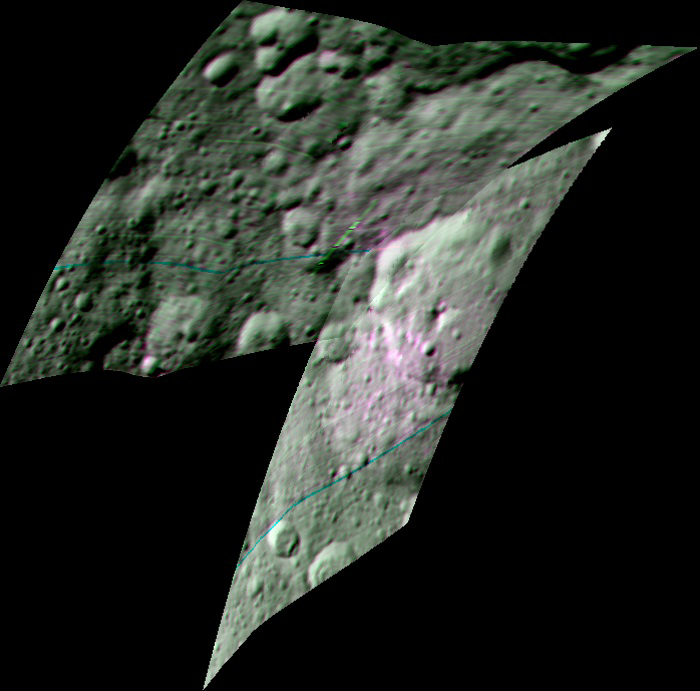

Ernutet Crater and Organic Material Detections

This enhanced color composite image from Dawn’s visible and infrared mapping spectrometer shows the area around Ernutet Crater on Ceres. The instrument detected the evidence of organic materials in this area, as reported in a 2017 study in the journal Science. In this view, areas that appear pink with respect to the background appear to be rich in organics, and green areas are where organic material appears to be less abundant.

Light with a wavelength of 2000 nanometers is shown in blue, 3400 nanometers is shown in green and 1700 nanometers is shown in red.

Dawn’s mission is managed by JPL for NASA’s Science Mission Directorate in Washington. Dawn is a project of the directorate’s Discovery Program, managed by NASA’s Marshall Space Flight Center in Huntsville, Alabama. UCLA is responsible for overall Dawn mission science. Orbital ATK, Inc., in Dulles, Virginia, designed and built the spacecraft. The German Aerospace Center, the Max Planck Institute for Solar System Research, the Italian Space Agency and the Italian National Astrophysical Institute are international partners on the mission team.

Credit: NASA/JPL-Caltech/UCLA/ASI/INAF